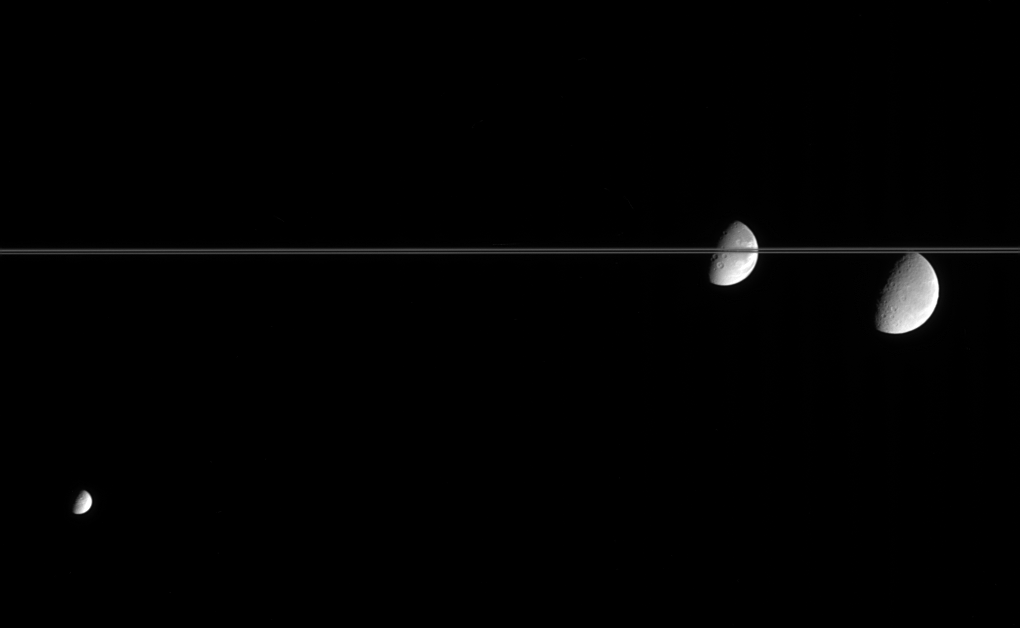

Amazing Icy Moons

A scene straight out of science fiction, this fantastic view shows, from left to right, Saturn’s moon’s Mimas, Dione and Rhea, on the far side of Saturn’s nearly edge-on rings.

The trailing hemispheres of all three moons are sunlit here, and wispy markings can be seen on the limbs of both Dione and Rhea. The diameter of Mimas is 397 kilometers (247 miles), Dione is 1,118 kilometers (695 miles) and Rhea is 1,528 kilometers (949 miles).

The image was taken in visible blue light with the Cassini spacecraft narrow-angle camera on March 15, 2005, at a distance of approximately 2.4 million kilometers (1.5 million miles) from Saturn. The image scale is 14 kilometers (9 miles) per pixel.

The Cassini-Huygens mission is a cooperative project of NASA, the European Space Agency and the Italian Space Agency. The Jet Propulsion Laboratory, a division of the California Institute of Technology in Pasadena, manages the mission for NASA’s Science Mission Directorate, Washington, D.C. The Cassini orbiter and its two onboard cameras were designed, developed and assembled at JPL. The imaging team is based at the Space Science Institute, Boulder, Colo.

Credit: NASA/JPL/Space Science Institute